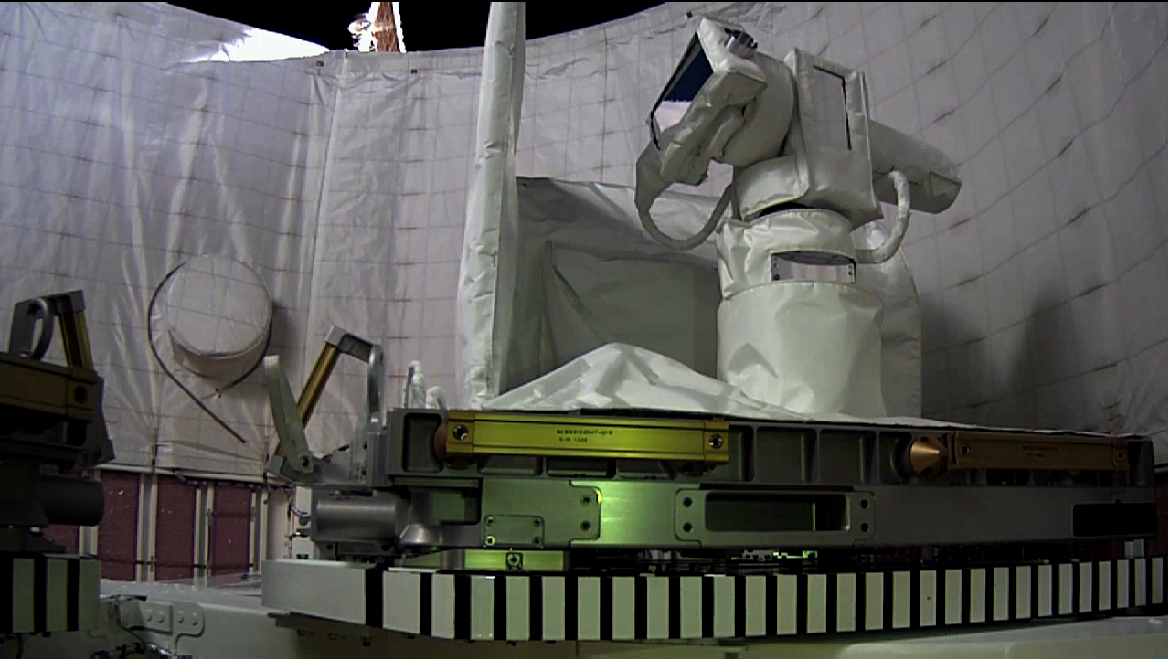

OPALS Stowed

This photo shows the Optical PAyload for Lasercomm Science (OPALS) stowed in the SpaceX Dragon trunk on April 22, 2014, two days after docking with the International Space Station.

OPALS is a partnership between NASA’s Jet Propulsion Laboratory, Pasadena, Calif.; the International Space Station Program (Johnson Space Center, Houston; Kennedy Space Center, Fla., Marshall Space Flight Center, Huntsville, Ala.) and the Advanced Exploration Systems Program (NASA HQ).

Credit: NASA/JPL-Caltech